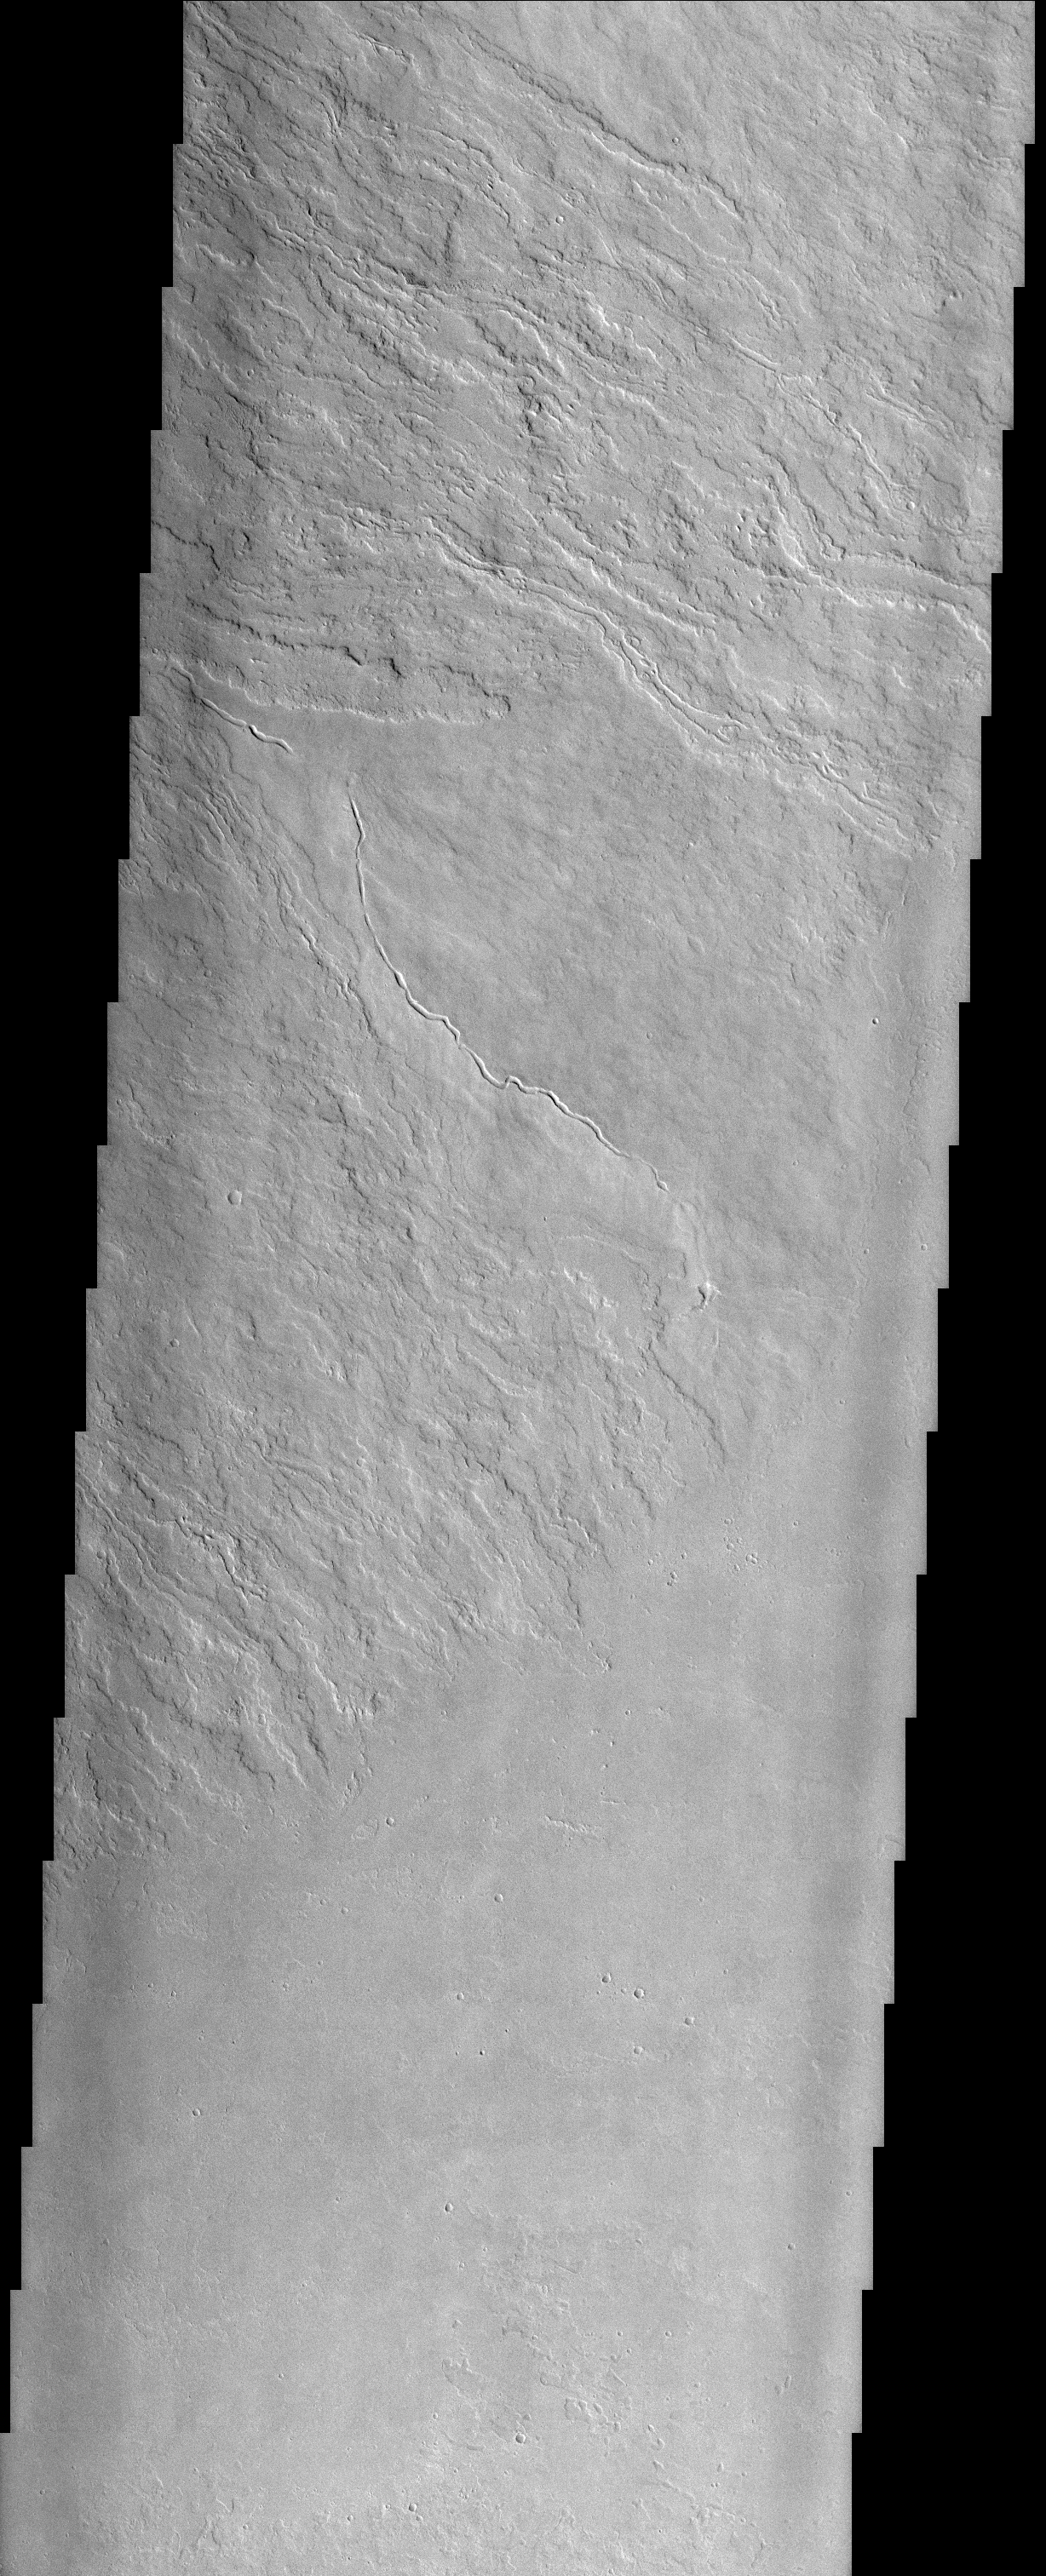

Olympus Mons Lava Flows

(Released 05 April 2002)
Olympus Mons stands 26 km above the surrounding plains, which is three times taller than Mt. Everest, and is the tallest volcano in the solar system. Olympus Mons is also wider (585 km) than the state of Arizona. Although these are impressive dimensions an astronaut would find walking these slopes easy, as they are typically only 2 to 5 degrees. This image contains numerous lava flows, leveed lava channels, a discontinuous sinuous rille (thought to be a collapsed lava tube) and lava plains. Close examination of the sinuous rille reveals that portions of the roof of the lava tube have not completely collapsed. All of these features can be seen in basaltic (iron and magnesium rich black rock) volcanic regions on Earth like Hawaii and Iceland. Impact craters are scarce, indicating a relatively young age (several hundred million years old) for these surfaces.

Credit: NASA/JPL/Arizona State University